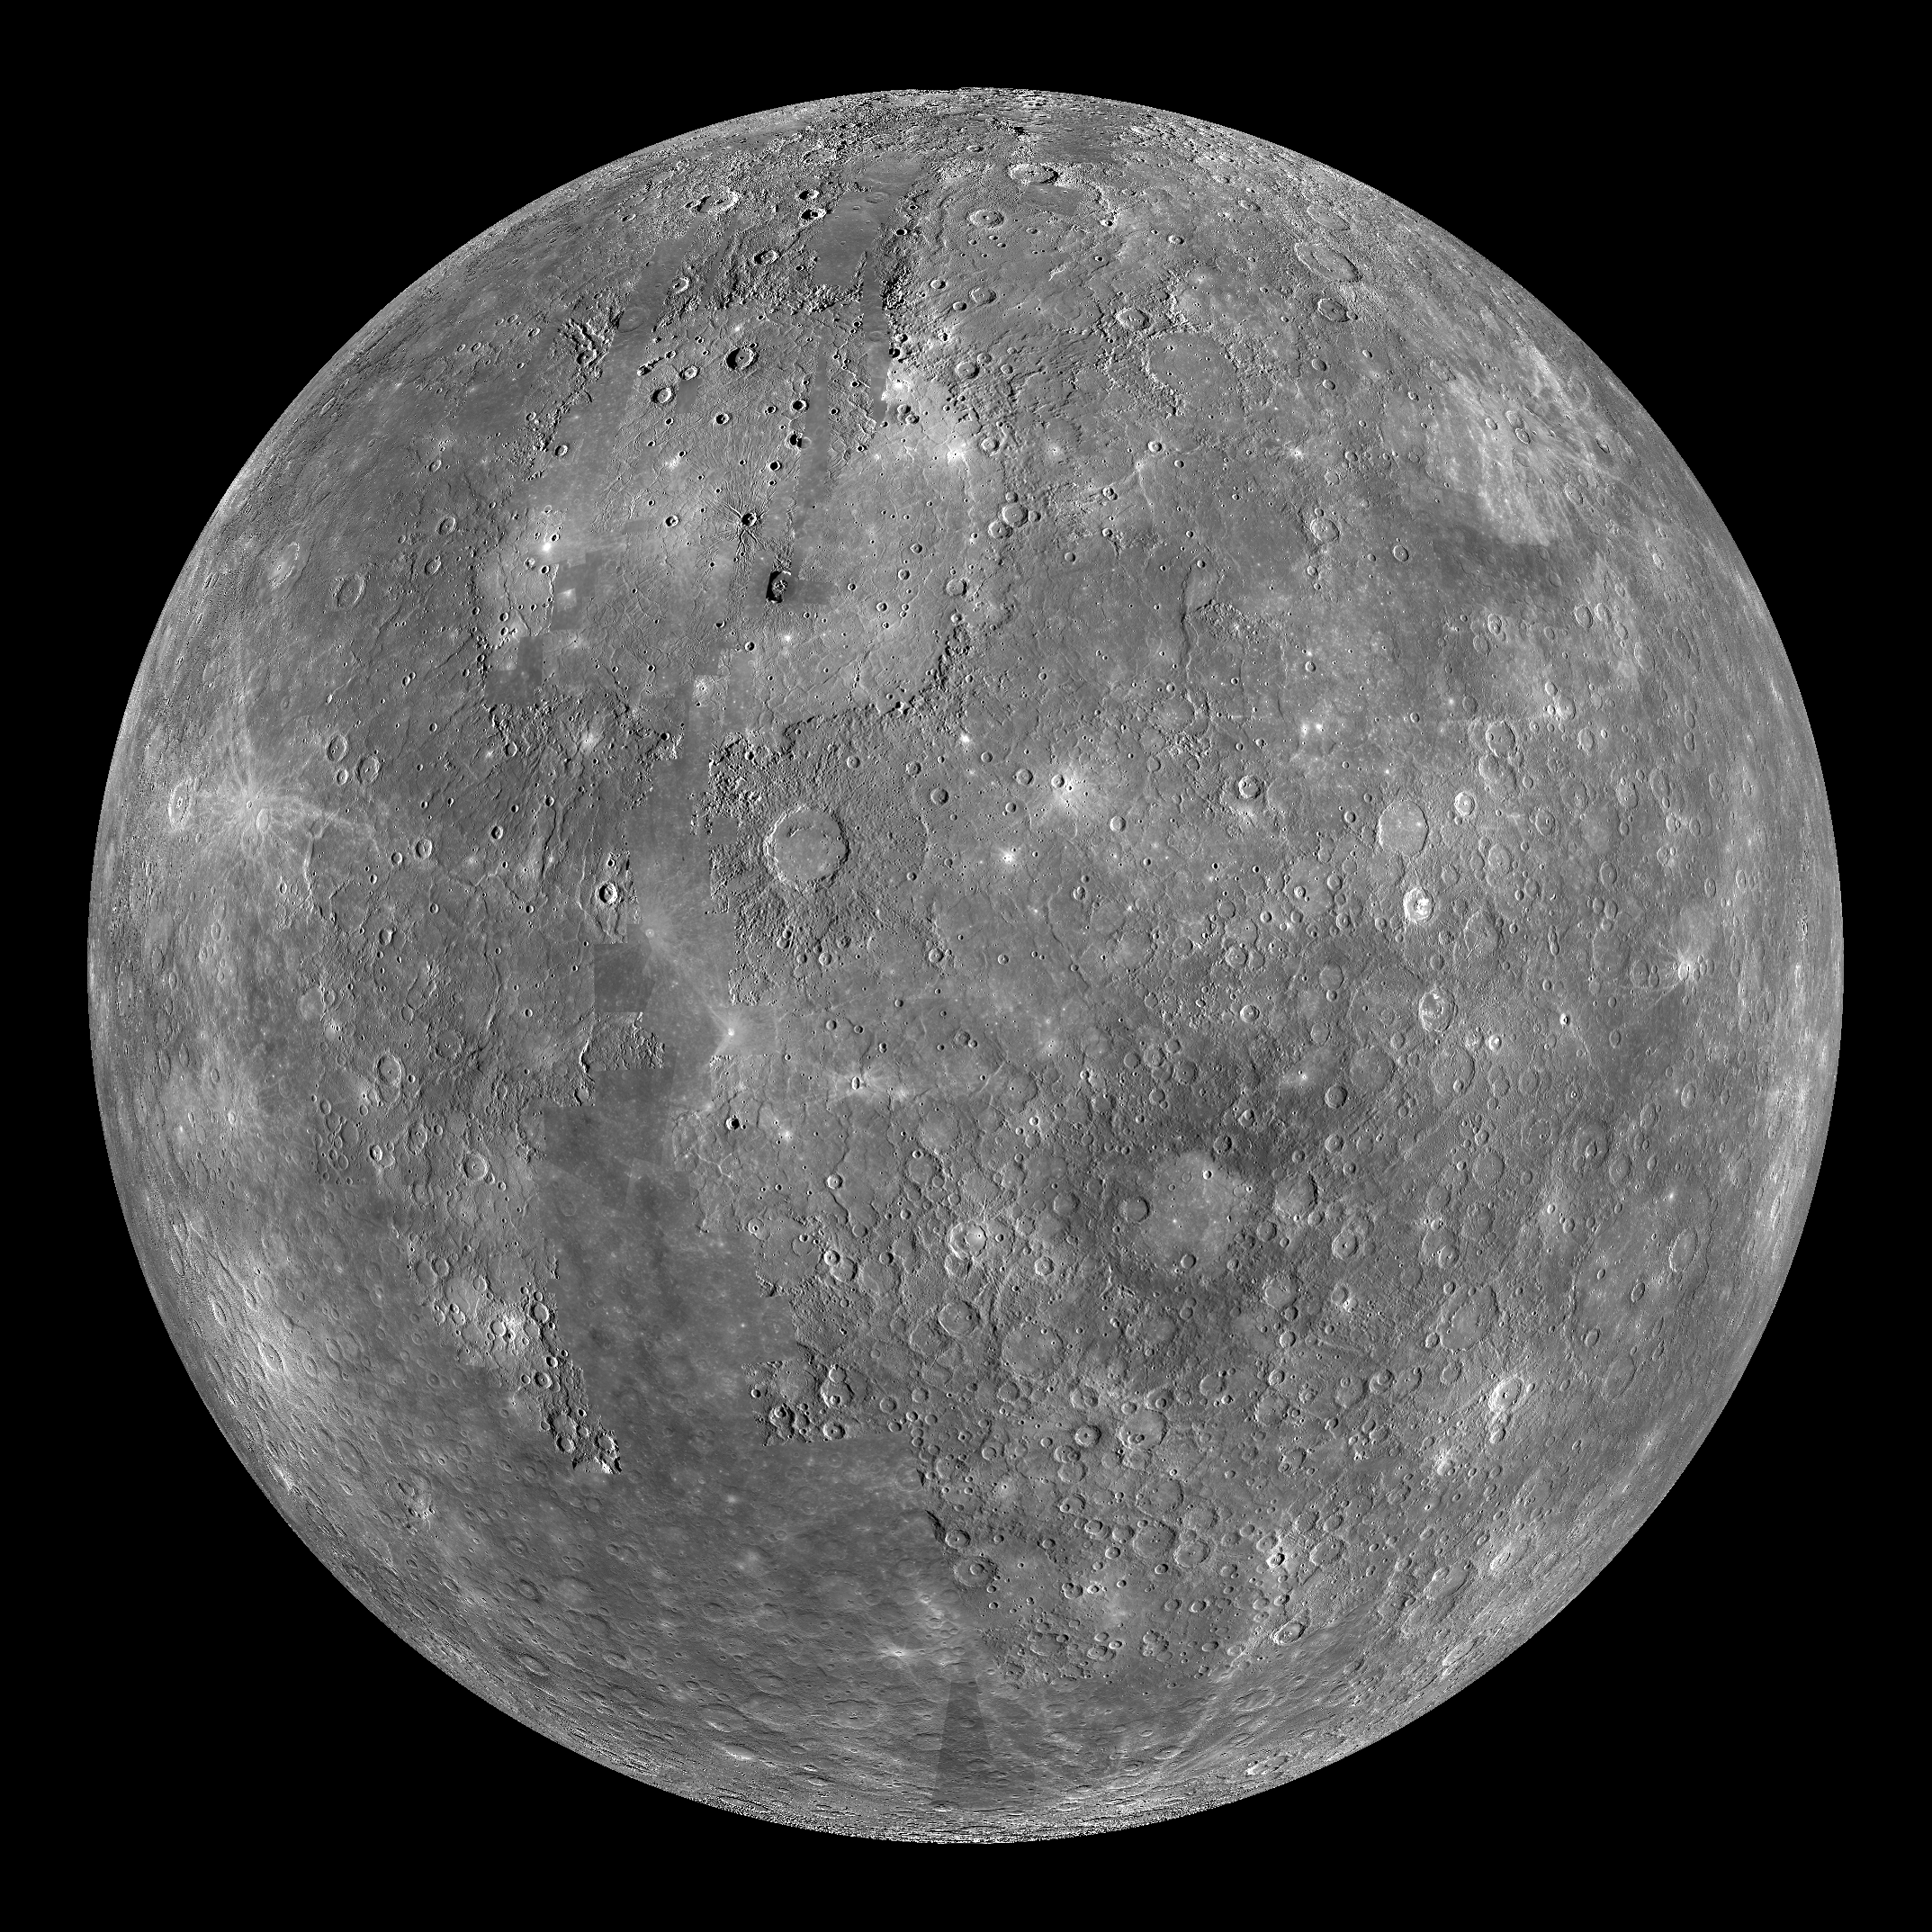

Mercury Globe: 0°N, 180°E

The above image shows an orthographic projection of this global mosaic centered at 0°N, 180°E. Caloris basin is prominently featured in this view, dominating the northern hemisphere. Just south of Caloris lies the 225-km-diameter basin, Mozart. Towards the center of the globe, Tolstoj is visible with an annulus of low-reflectance material. Beethoven basin is just visible along the eastern edge of the globe.

The MESSENGER spacecraft is the first ever to orbit the planet Mercury, and the spacecraft’s seven scientific instruments and radio science investigation are unraveling the history and evolution of the Solar System’s innermost planet. Visit the Why Mercury? section of this website to learn more about the key science questions that the MESSENGER mission is addressing. During the one-year primary mission, MDIS is scheduled to acquire more than 75,000 images in support of MESSENGER’s science goals.

Instrument: Narrow Angle Camera (NAC) and Wide Angle Camera (WAC) of the Mercury Dual Imaging System (MDIS)
Resolution: 2.5 km/pixel
Scale: Mercury’s diameter is 4880 kilometers (3030 miles)
Map Projection: orthographic
Center Latitude: 0°
Center Longitude: 180°

These images are from MESSENGER, a NASA Discovery mission to conduct the first orbital study of the innermost planet, Mercury. For information regarding the use of images, see the MESSENGER image use policy.

Credit: NASA/Johns Hopkins University Applied Physics Laboratory/Carnegie Institution of Washington